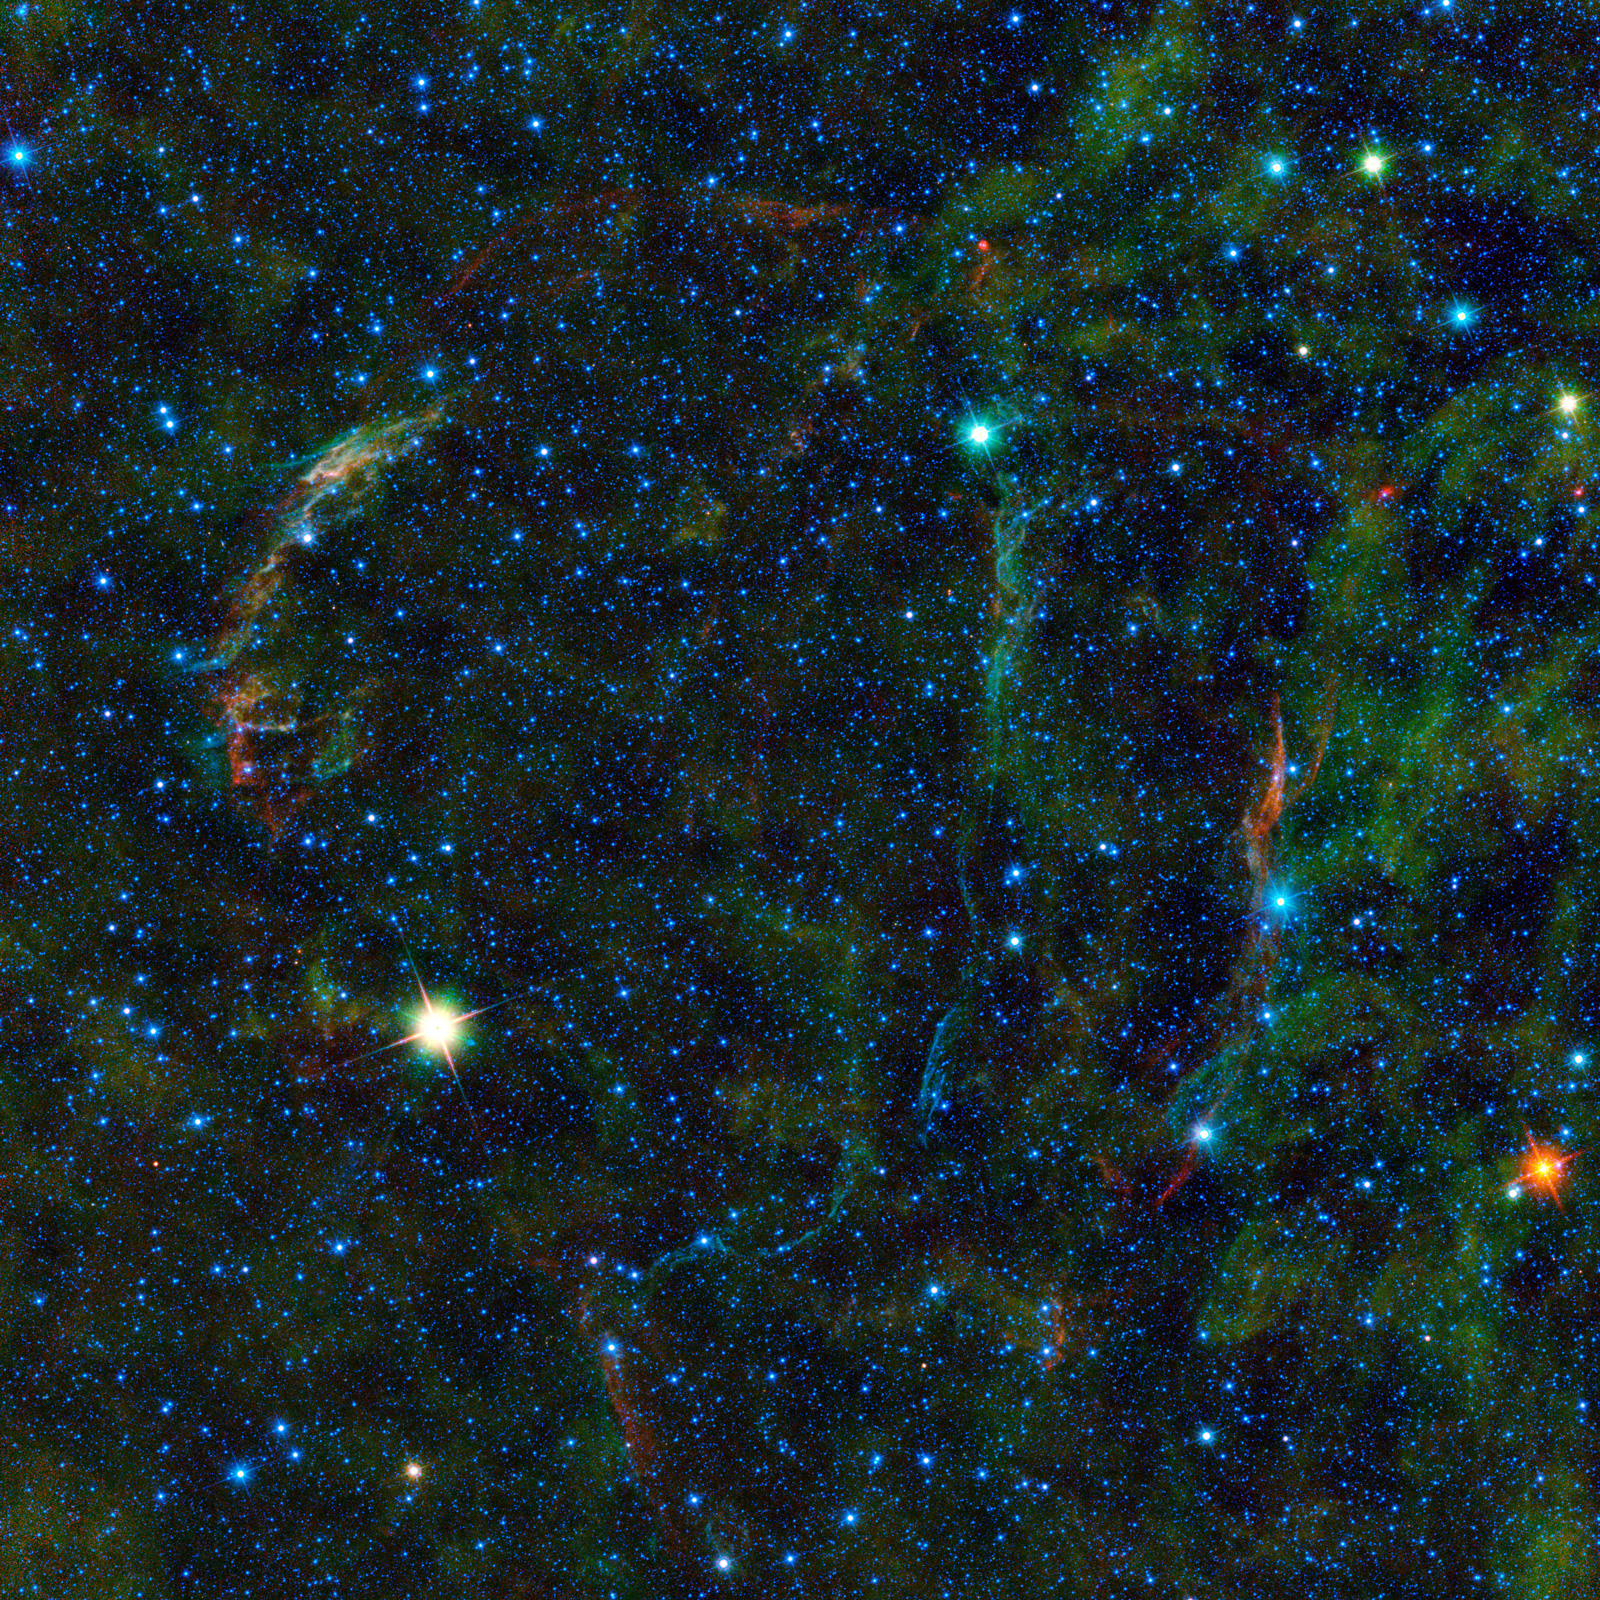

Beyond the Veil

This large mosaic image from NASA’s Wide-field Infrared Survey Explorer, or WISE, features the wreckage of an exploded star, as well as other stars nearing the end of their lives. The wispy, colorful arc-shaped features are remnants of the explosion, called a supernova.

Located in the constellation Cygnus, this supernova remnant, called the Veil nebula, was created when a massive star exploded some 5,000 to 8,000 years ago, sending out shock waves that continue to interact with the gas and dust between the stars. This is among the largest of the WISE images featured so far, covering an area equivalent to nearly nine by nine full moons.

The Veil nebula is the name that generally refers to the visible sections of the whole supernova remnant that was seen in its entirety in radio light and called the Cygnus Loop. The portion of the nebula to the right is known as the Witch’s Broom nebula. It can be seen in this WISE image as a reddish, long, vertical wispy cloud of dust. The unrelated star 52 Cygni, seen in bright blue, appears to ride the nebula as if a witch on a broom.

The colors of the Veil nebula are the result of shock waves from the supernova energizing the gas and the dust in the region and making it glow across the electromagnetic spectrum. Some astronomers suggest that the Veil nebula represents not one, but two supernova remnants that are interacting with each other.

There are several noteworthy bright stars in the image. The bright yellow star to the left of center is the star UX Cygni, a giant star in the late stages of its life. UX Cygni varies in brightness every 565 days as its surface puffs up and falls back down. Such stars create a large amount of dust in their outer atmospheres as the star moves toward becoming what is called a planetary nebula, a dying star surrounded by its shed layers. The dust surrounding UX Cygni gives it the yellow appearance in this WISE image. Towards the top and a little to the right of the image is a bright cyan star, AM Cygni, which is another variable star nearing the end of its life. On the right edge of the image we see an unidentified bright orange object. It is possibly a red giant star that is also in the last phase of its life, casting off its atmosphere as it becomes a planetary nebula.

Color in this WISE image represents specific wavelengths of infrared light. Blue and cyan (blue-green) represent 3.4-micron and 4.6-micron wavelengths, which is primarily from light emitted from stars. Green and red represent 12-micron and 22-micron wavelengths, which is mainly light from warm dust.

JPL manages the Wide-field Infrared Survey Explorer for NASA’s Science Mission Directorate, Washington. The principal investigator, Edward Wright, is at UCLA. The mission was competitively selected under NASA’s Explorers Program managed by the Goddard Space Flight Center, Greenbelt, Md. The science instrument was built by the Space Dynamics Laboratory, Logan, Utah, and the spacecraft was built by Ball Aerospace & Technologies Corp., Boulder, Colo. Science operations and data processing take place at the Infrared Processing and Analysis Center at the California Institute of Technology in Pasadena. Caltech manages JPL for NASA.

Credit: NASA/JPL-Caltech/UCLA